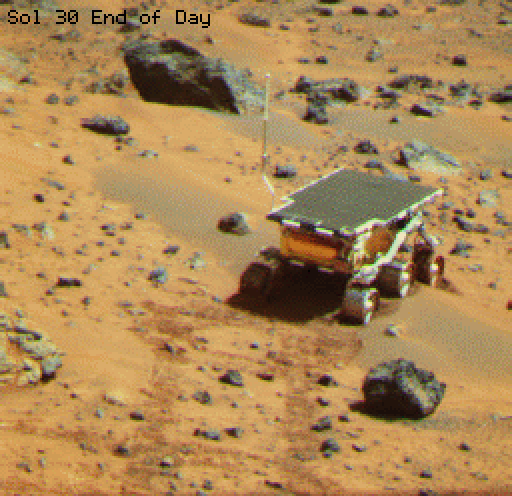

Sojourner at “Mermaid Dune”

This is an image of the rover Sojourner at the feature called Mermaid Dune at the MPF landing site. Mermaid is thought to be a low, transverse dune ridge, with its long (approximately 2 meters) axis transverse to the wind, which is thought to come from the lower left of the image and blow toward the upper right. The rover is facing to the lower left, the “upwind” direction. The rover’s middle wheels are at the crestline of the small dune, and the rear wheels are on the lee side of the feature. A soil mechanics experiment was performed to dig into the dune and examine the sediments exposed.

Mars Pathfinder is the second in NASA’s Discovery program of low-cost spacecraft with highly focused science goals. The Jet Propulsion Laboratory, Pasadena, CA, developed and managed the Mars Pathfinder mission for NASA’s Office of Space Science, Washington, D.C. JPL is a division of the California Institute of Technology (Caltech).

Photojournal note: Sojourner spent 83 days of a planned seven-day mission exploring the Martian terrain, acquiring images, and taking chemical, atmospheric and other measurements. The final data transmission received from Pathfinder was at 10:23 UTC on September 27, 1997. Although mission managers tried to restore full communications during the following five months, the successful mission was terminated on March 10, 1998.

Credit: NASA/JPL/University of Arizona